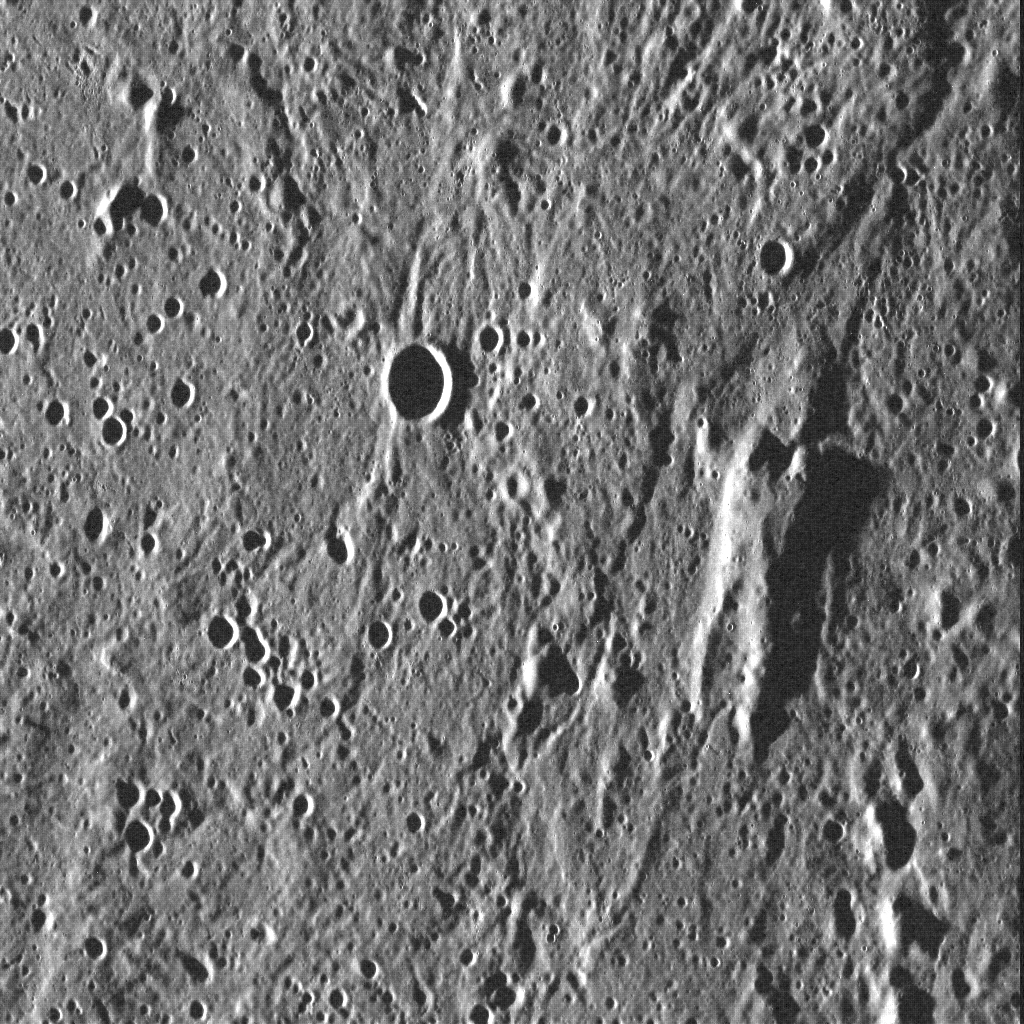

He Will Not Be Permanently Damaged

If there are two things you should remember, it’s not to cross a Hutt, and that Mercury’s surface can throw up all kinds of surprises. In this image, a portion of the terrain surrounding the northern margin of the Caloris basin hosts an elevated block in the shape of a certain carbonite-encased smuggler who can make the Kessel Run in less than twelve parsecs. This block may be part of the original surface that pre-dates the formation of Caloris, which was shaped by material ejected during the basin-forming event. The act of seeing a meaningful shape in random landforms is a form of pareidolia — and has been seen for Mercury more than a few times before…

Date acquired: July 27, 2011
Image Mission Elapsed Time (MET): 220245203
Image ID: 556691
Instrument: Wide Angle Camera (WAC) of the Mercury Dual Imaging System (MDIS)
Center Latitude: 51.9°
Center Longitude: 167.6° E
Resolution: 75 meters/pixel
Scale: This scene is 96 km (59.7 mi.) across
Incidence Angle: 84.5°
Emission Angle: 35.3°
Phase Angle: 119.8°
North is up in this image.

The MESSENGER spacecraft is the first ever to orbit the planet Mercury, and the spacecraft’s seven scientific instruments and radio science investigation are unraveling the history and evolution of the Solar System’s innermost planet. MESSENGER acquired over 150,000 images and extensive other data sets. MESSENGER is capable of continuing orbital operations until early 2015.

For information regarding the use of images, see the MESSENGER image use policy.

Credit: NASA/Johns Hopkins University Applied Physics Laboratory/Carnegie Institution of Washington